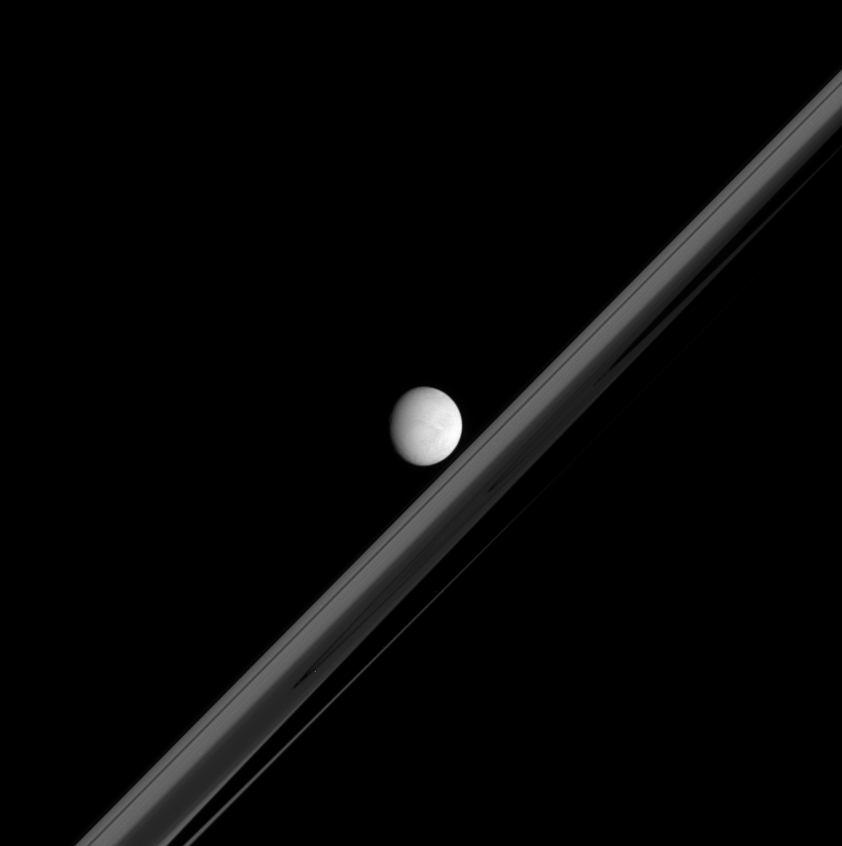

Sideways Shadow

Saturn’s bright moon Enceladus hovers here, in front of a rings darkened by Saturn’s shadow. Enceladus is 505 kilometers (314 miles) across.

This view is from less than one degree beneath the ring plane. If seen from directly beneath the rings, the planet’s giant shadow would appear as an elongated half-ellipse; the acute viewing angle makes the shadow look more like a strip here. (See PIA06193, for a different viewing angle). The dark shadow first takes a bite out of the rings at the right, where the distant, outermost ring material appears to taper and fade.

Ring features visible in this image from the outer ring edge inward include: the A ring, the Cassini Division and the B ring. The C ring is the darker region that dominates the rings here. The two gaps visible near the center and below the left of the center are the Titan Gap, about 77,800 kilometers (48,300 miles) from Saturn, and an unnamed gap about 75,800 kilometers (47,100 miles) from the planet.

The image was taken in visible light with the Cassini spacecraft narrow-angle camera on March 7, 2005, at a distance of approximately 1.1 million kilometers (650,000 miles) from Enceladus and at a Sun-Enceladus-spacecraft, or phase, angle of 30 degrees. The pixel scale is 6 kilometers (4 miles) per pixel.

The Cassini-Huygens mission is a cooperative project of NASA, the European Space Agency and the Italian Space Agency. The Jet Propulsion Laboratory, a division of the California Institute of Technology in Pasadena, manages the mission for NASA’s Science Mission Directorate, Washington, D.C. The Cassini orbiter and its two onboard cameras were designed, developed and assembled at JPL. The imaging team is based at the Space Science Institute, Boulder, Colo.

Credit: NASA/JPL/Space Science Institute